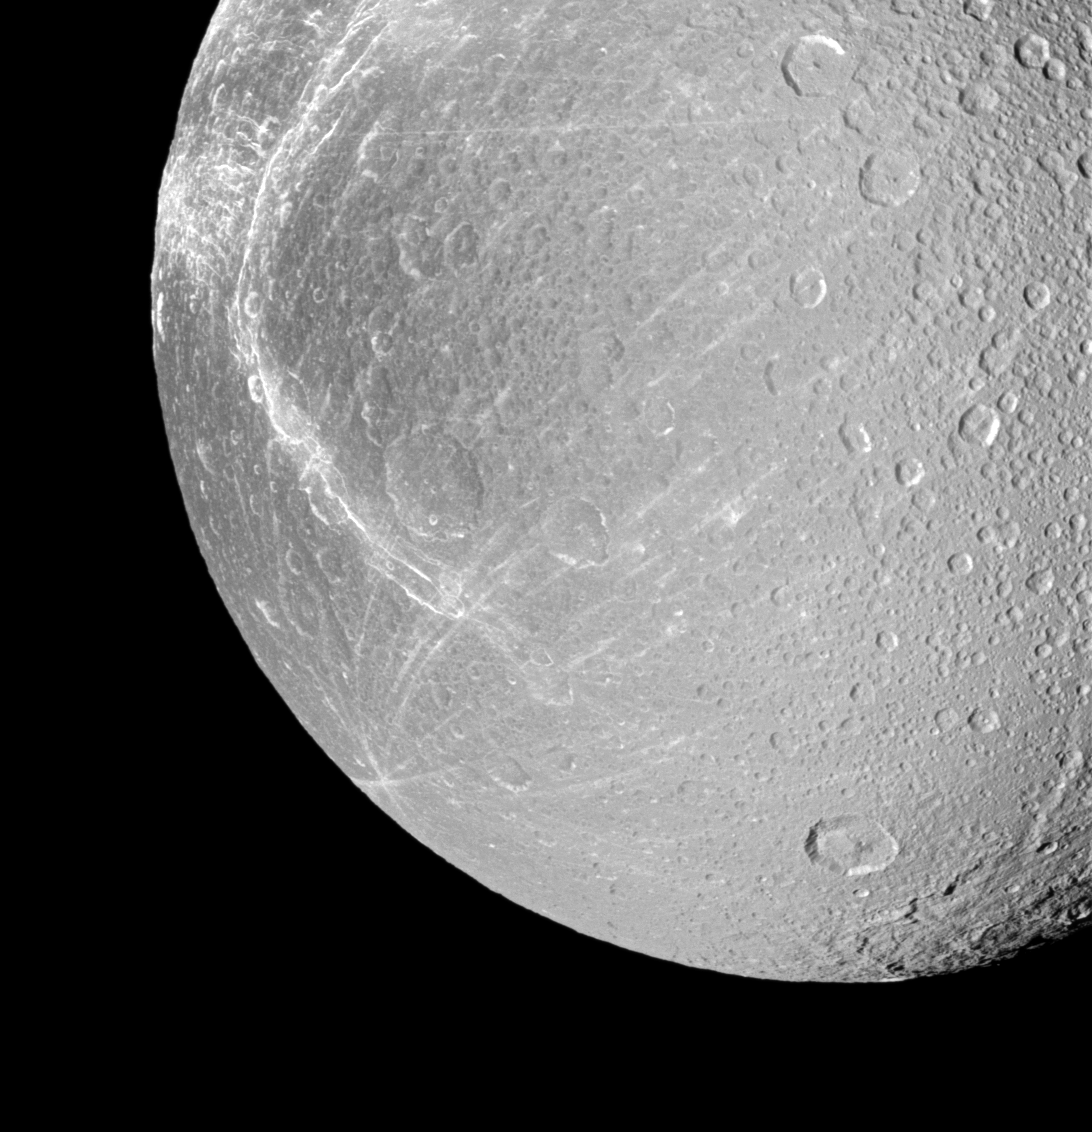

Profiling Dione’s Wisps

Wispy terrain winds across the trailing hemisphere of Saturn’s moon Dione in this Cassini view taken during the spacecraft’s Jan. 27, 2010 non-targeted flyby.

Cassini came within about 45,000 kilometers (28,000 miles) of the moon during this flyby, but this image was acquired at a distance of approximately 137,000 kilometers (85,000 miles) from Dione. See PIA06163 for an older, closer view of Dione’s wispy fractures. This view looks toward the anti-Saturn side and trailing hemisphere of Dione (1,123 kilometers, or 698 miles across). North on Dione is up.

The image was taken in visible light with the Cassini spacecraft narrow-angle camera on Jan. 27, 2010. The view was obtained at a Sun-Dione-spacecraft, or phase, angle of 38 degrees. Image scale is 819 meters (2,687 feet) per pixel.

The Cassini-Huygens mission is a cooperative project of NASA, the European Space Agency and the Italian Space Agency. The Jet Propulsion Laboratory, a division of the California Institute of Technology in Pasadena, manages the mission for NASA’s Science Mission Directorate, Washington, D.C. The Cassini orbiter and its two onboard cameras were designed, developed and assembled at JPL. The imaging operations center is based at the Space Science Institute in Boulder, Colo.

Credit: NASA/JPL/Space Science Institute